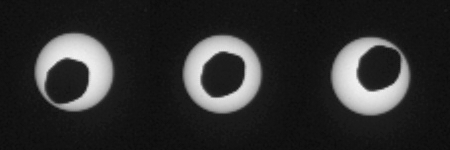

Annular Eclipse of the Sun by Phobos, as Seen by Curiosity

This set of three images shows views three seconds apart as the larger of Mars’ two moons, Phobos, passed directly in front of the sun as seen by NASA’s Mars rover Curiosity. Curiosity photographed this annular, or ring, eclipse with the telephoto-lens camera of the rover’s Mast Camera pair (right Mastcam) on Aug. 20, 2013, the 369th Martian day, or sol, of Curiosity’s work on Mars.

Curiosity paused during its drive that sol for a set of observations that the camera team carefully calculated to record this celestial event. The rover’s observations of Phobos help researchers to make measurements of the moon’s orbit even more precise. Because this eclipse occurred near mid-day at Curiosity’s location on Mars, Phobos was nearly overhead, closer to the rover than it would have been earlier in the morning or later in the afternoon. This timing made Phobos’ silhouette larger against the sun — as close to a total eclipse of the sun as is possible from Mars.

Malin Space Science Systems, San Diego, built and operates Mastcam. NASA’s Jet Propulsion Laboratory manages the Mars Science Laboratory mission and the mission’s Curiosity rover for NASA’s Science Mission Directorate in Washington. The rover was designed, developed and assembled at JPL, a division of the California Institute of Technology in Pasadena.

Credit: NASA/JPL-Caltech/Malin Space Science Systems/Texas A&M Univ.